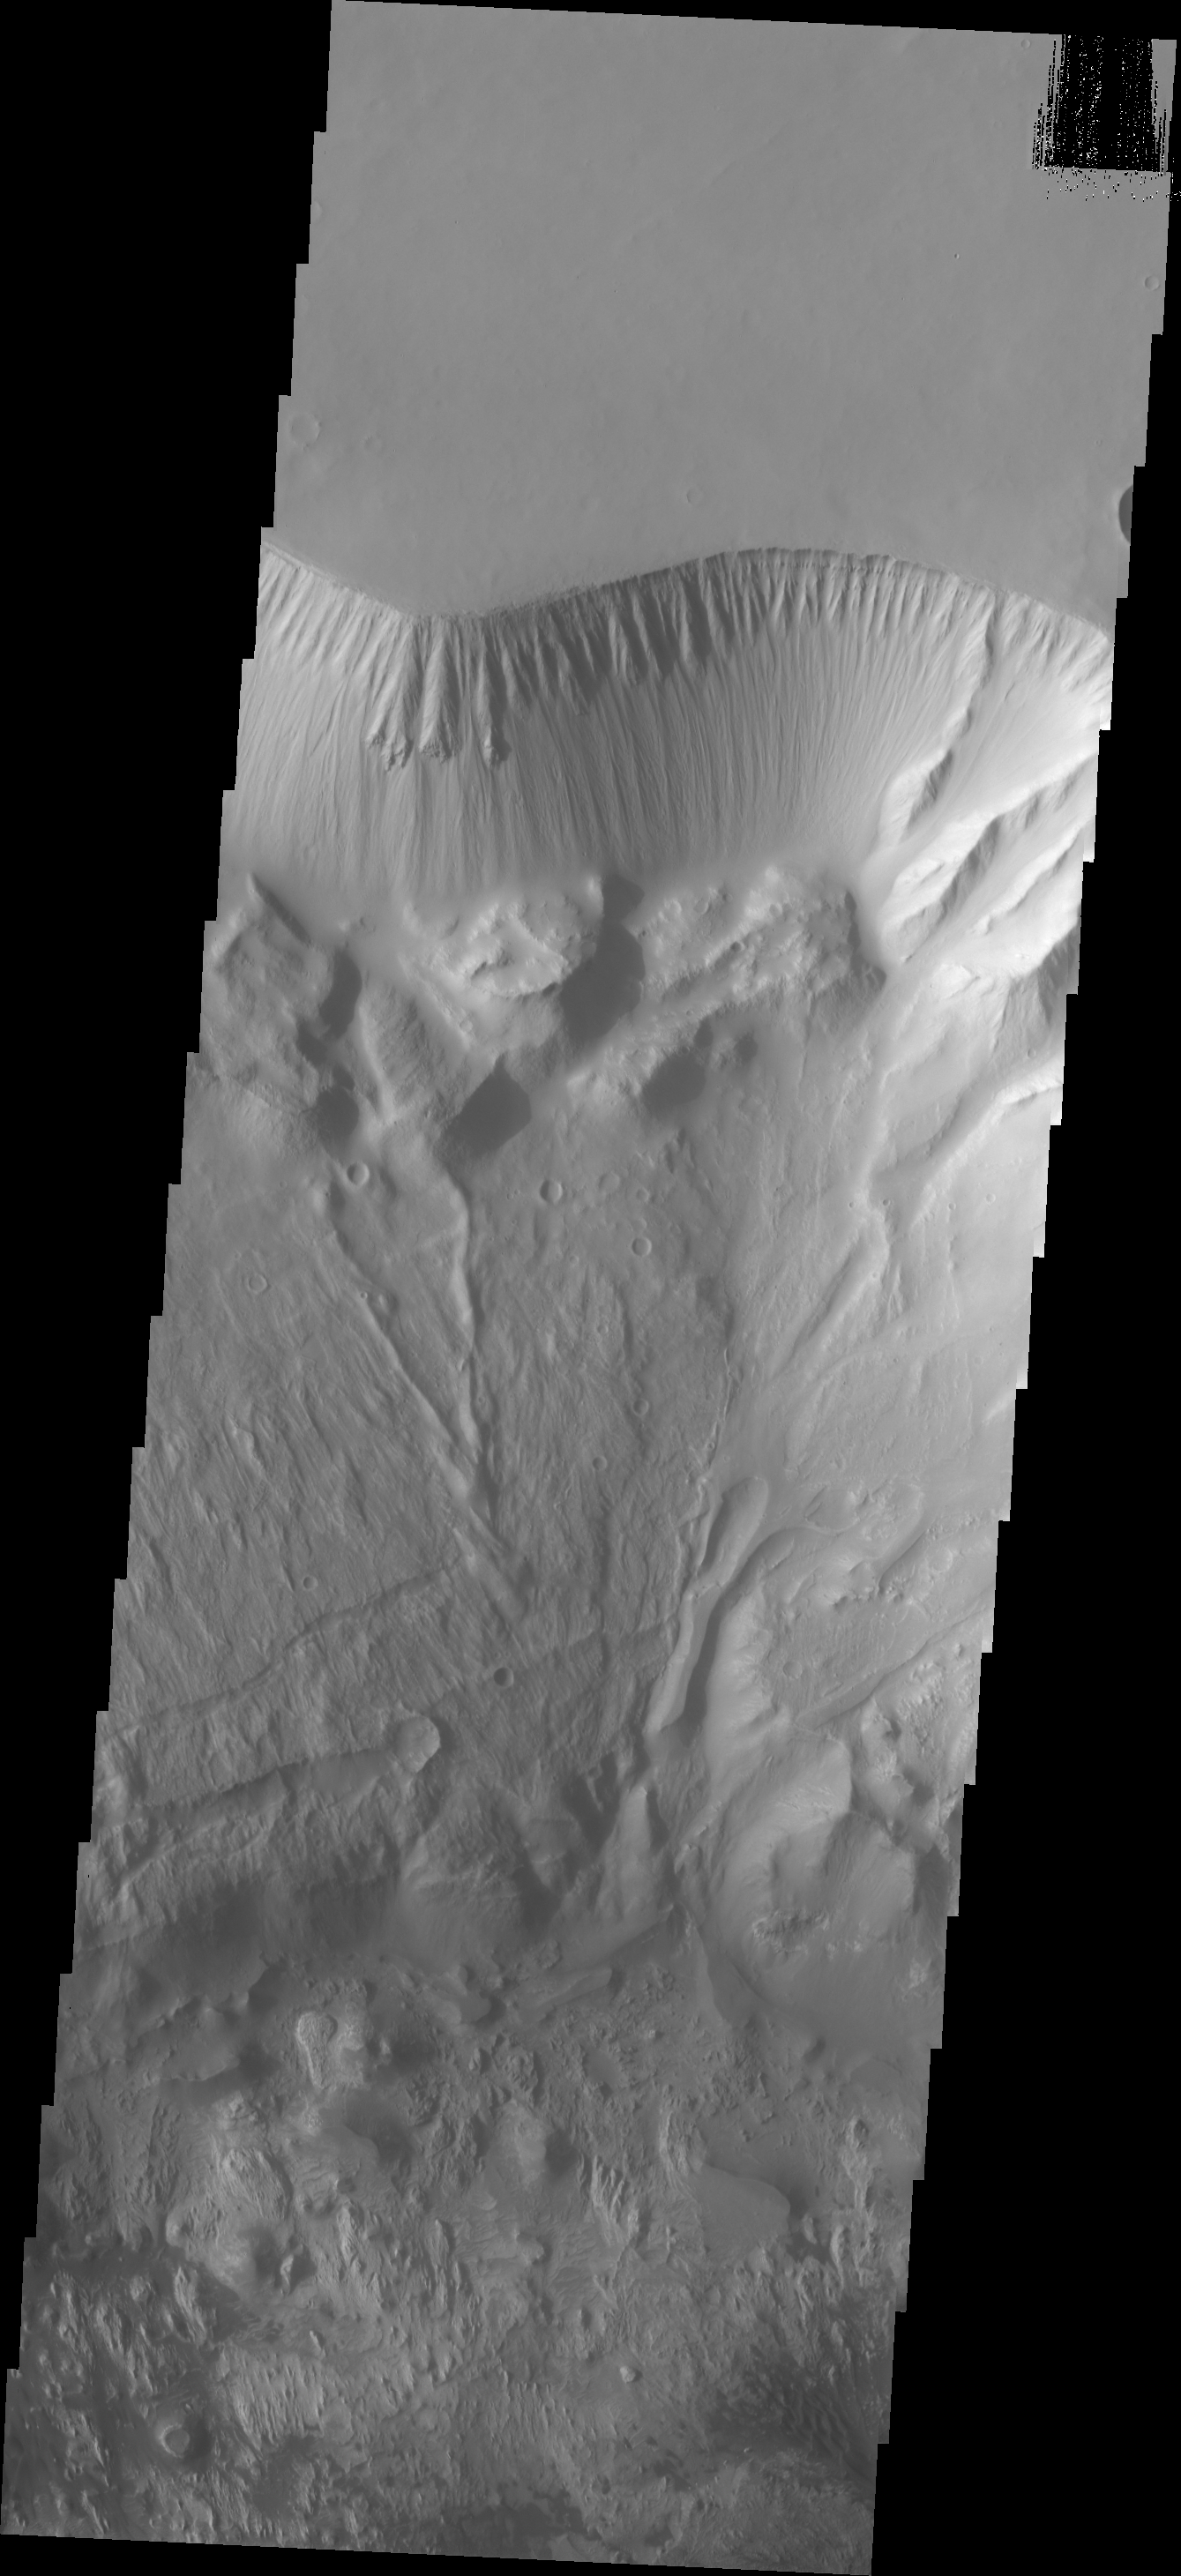

Investigating Mars: Hebes Chasma

This image shows the north central cliff face of Hebes Chasma. The cliff face and downslope movement of material is very different in appearance than the same features of the large mesa in the center of the chasma. Hebes Chasma is an enclosed basin not connected to Valles Marineris.

The Odyssey spacecraft has spent over 15 years in orbit around Mars, circling the planet more than 69000 times. It holds the record for longest working spacecraft at Mars. THEMIS, the IR/VIS camera system, has collected data for the entire mission and provides images covering all seasons and lighting conditions. Over the years many features of interest have received repeated imaging, building up a suite of images covering the entire feature. From the deepest chasma to the tallest volcano, individual dunes inside craters and dune fields that encircle the north pole, channels carved by water and lava, and a variety of other feature, THEMIS has imaged them all. For the next several months the image of the day will focus on the Tharsis volcanoes, the various chasmata of Valles Marineris, and the major dunes fields. We hope you enjoy these images!

Credit: NASA/JPL-Caltech/ASU